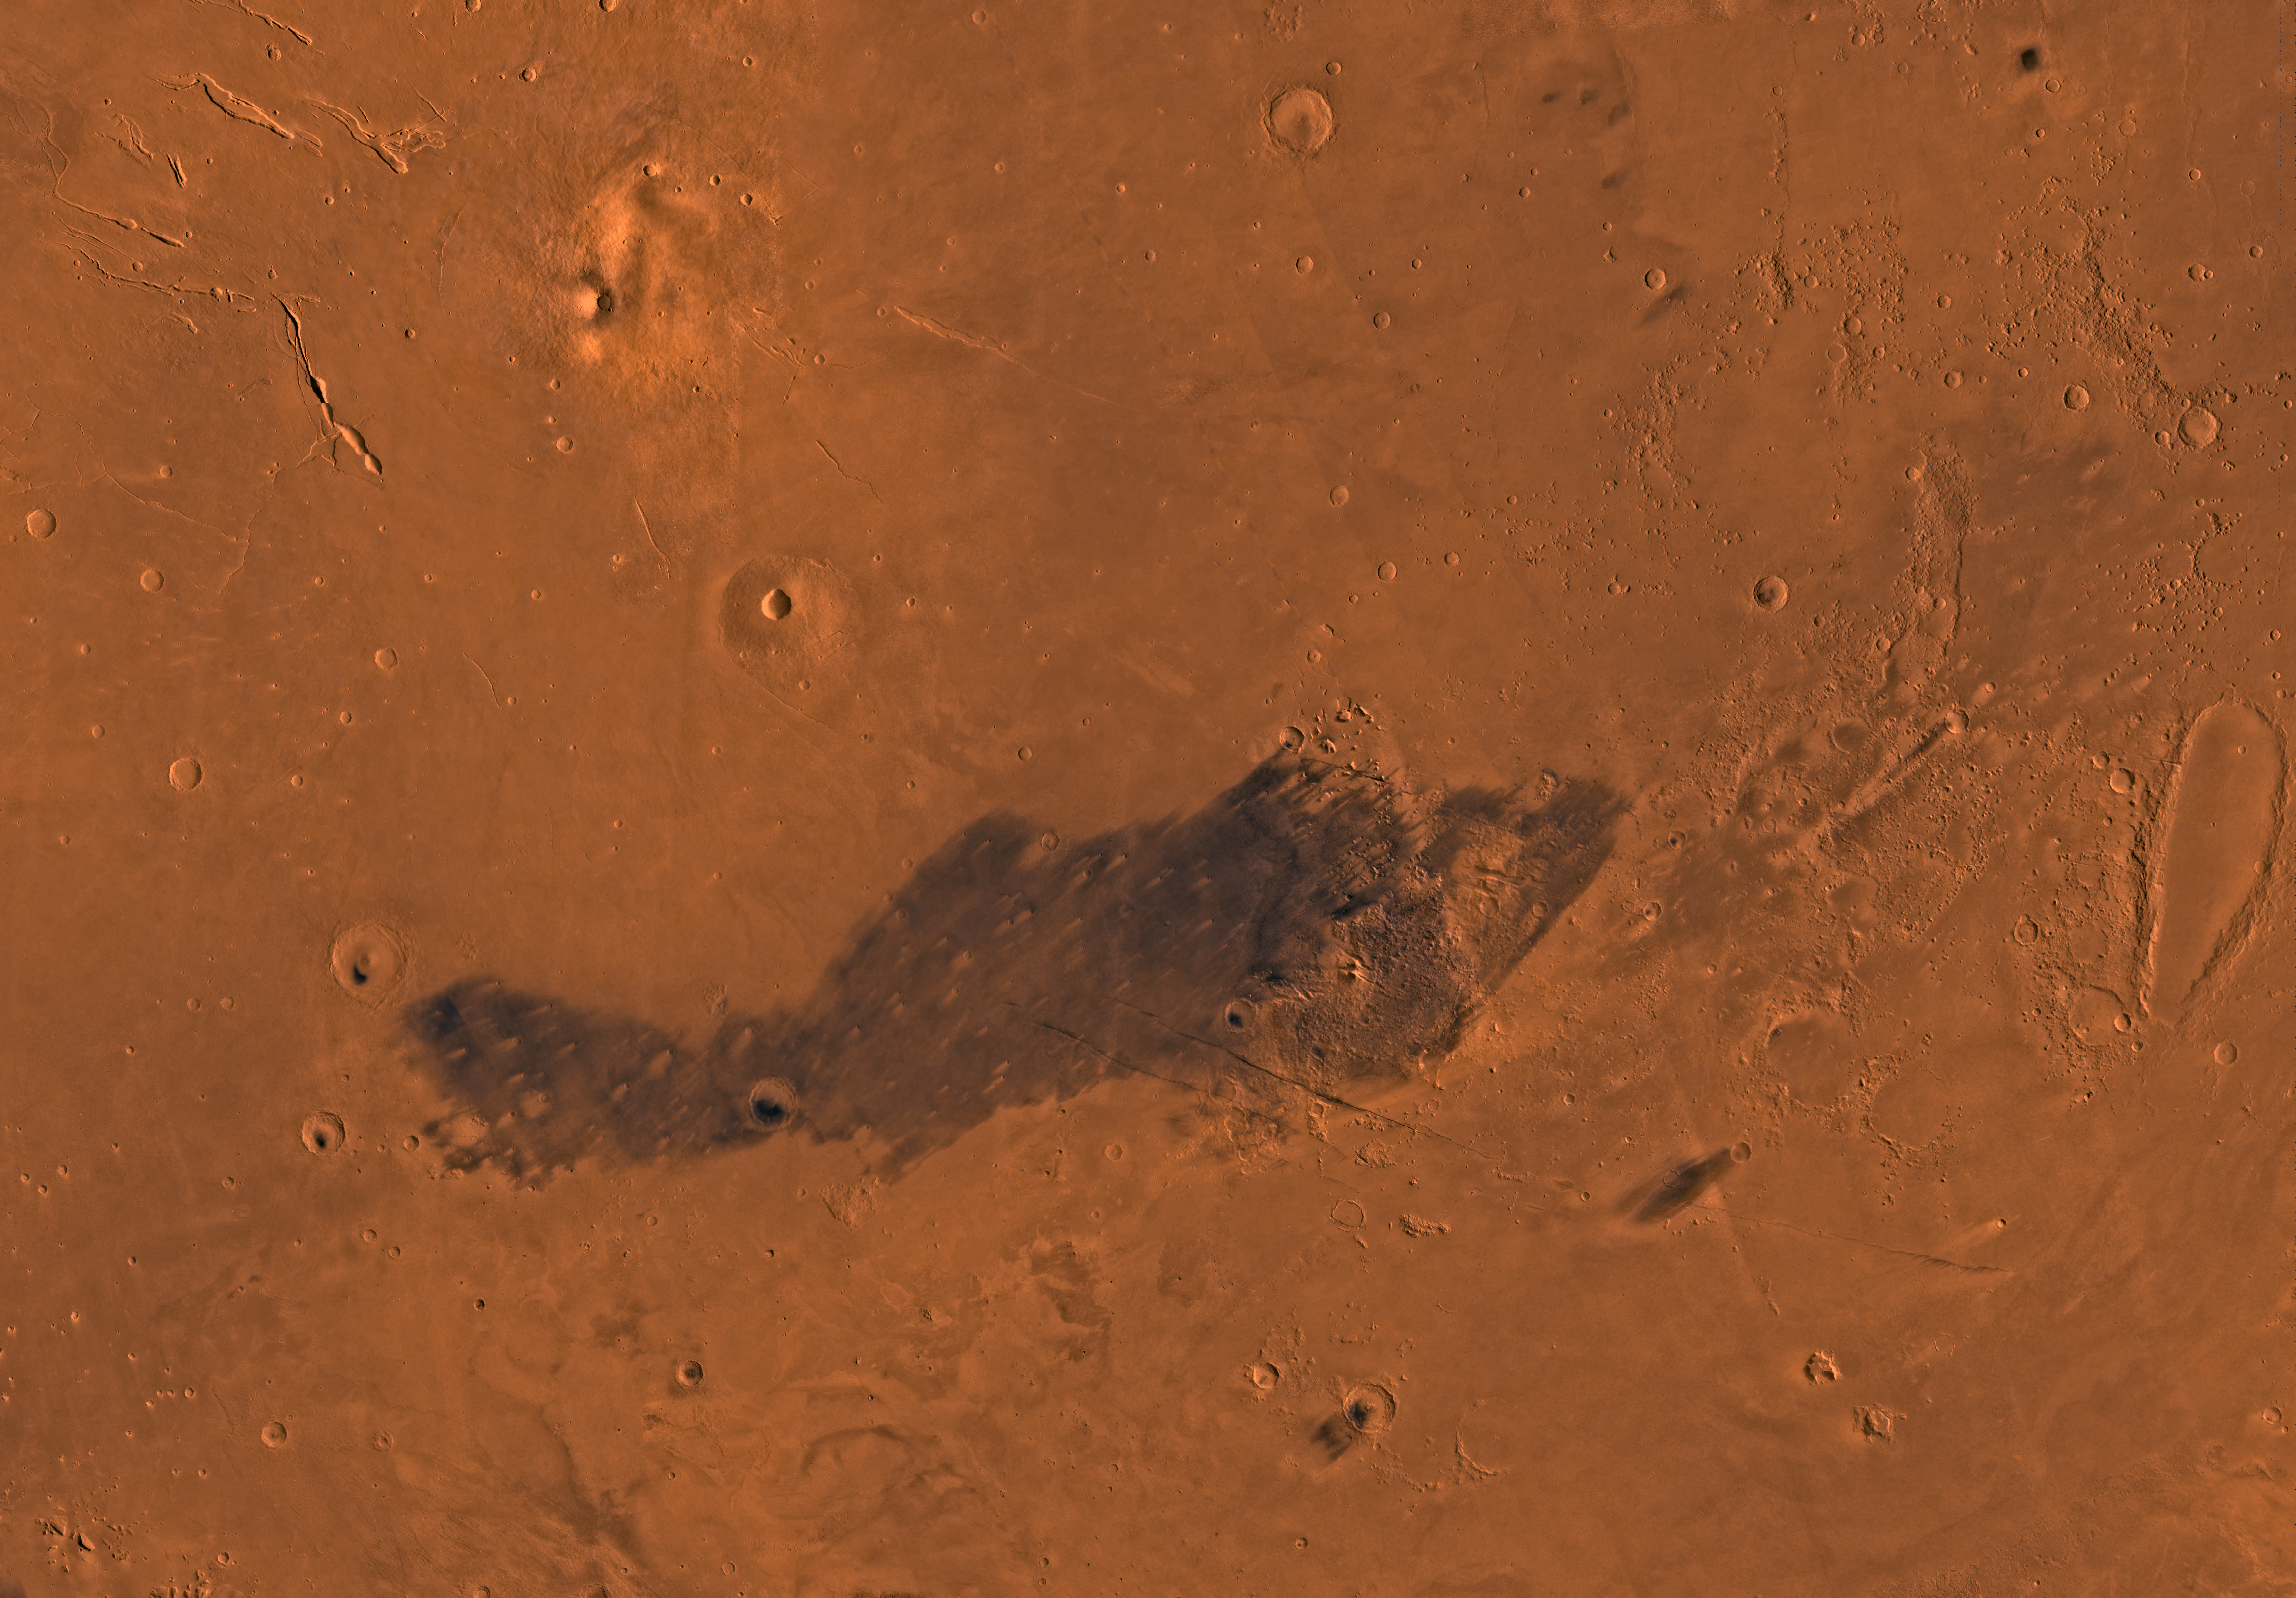

MC-15 Elysium Region

Mars digital-image mosaic merged with color of the MC-15 quadrangle, Elysium region of Mars. The Elysium quadrangle includes relatively smooth lowland plains immediately north of the more cratered highlands. The plains are interrupted on the northwest by two large shield volcanoes, Elysium Mons and Albor Tholus. The plains are also marked by an elongate crater, Orcus Patera, at the east boundary and a band of knobby terrain that extends northeastward through the eastern part. Latitude range 0 to 30 degrees, longitude range -180 to -135 degrees.

Credit: NASA/JPL/USGS